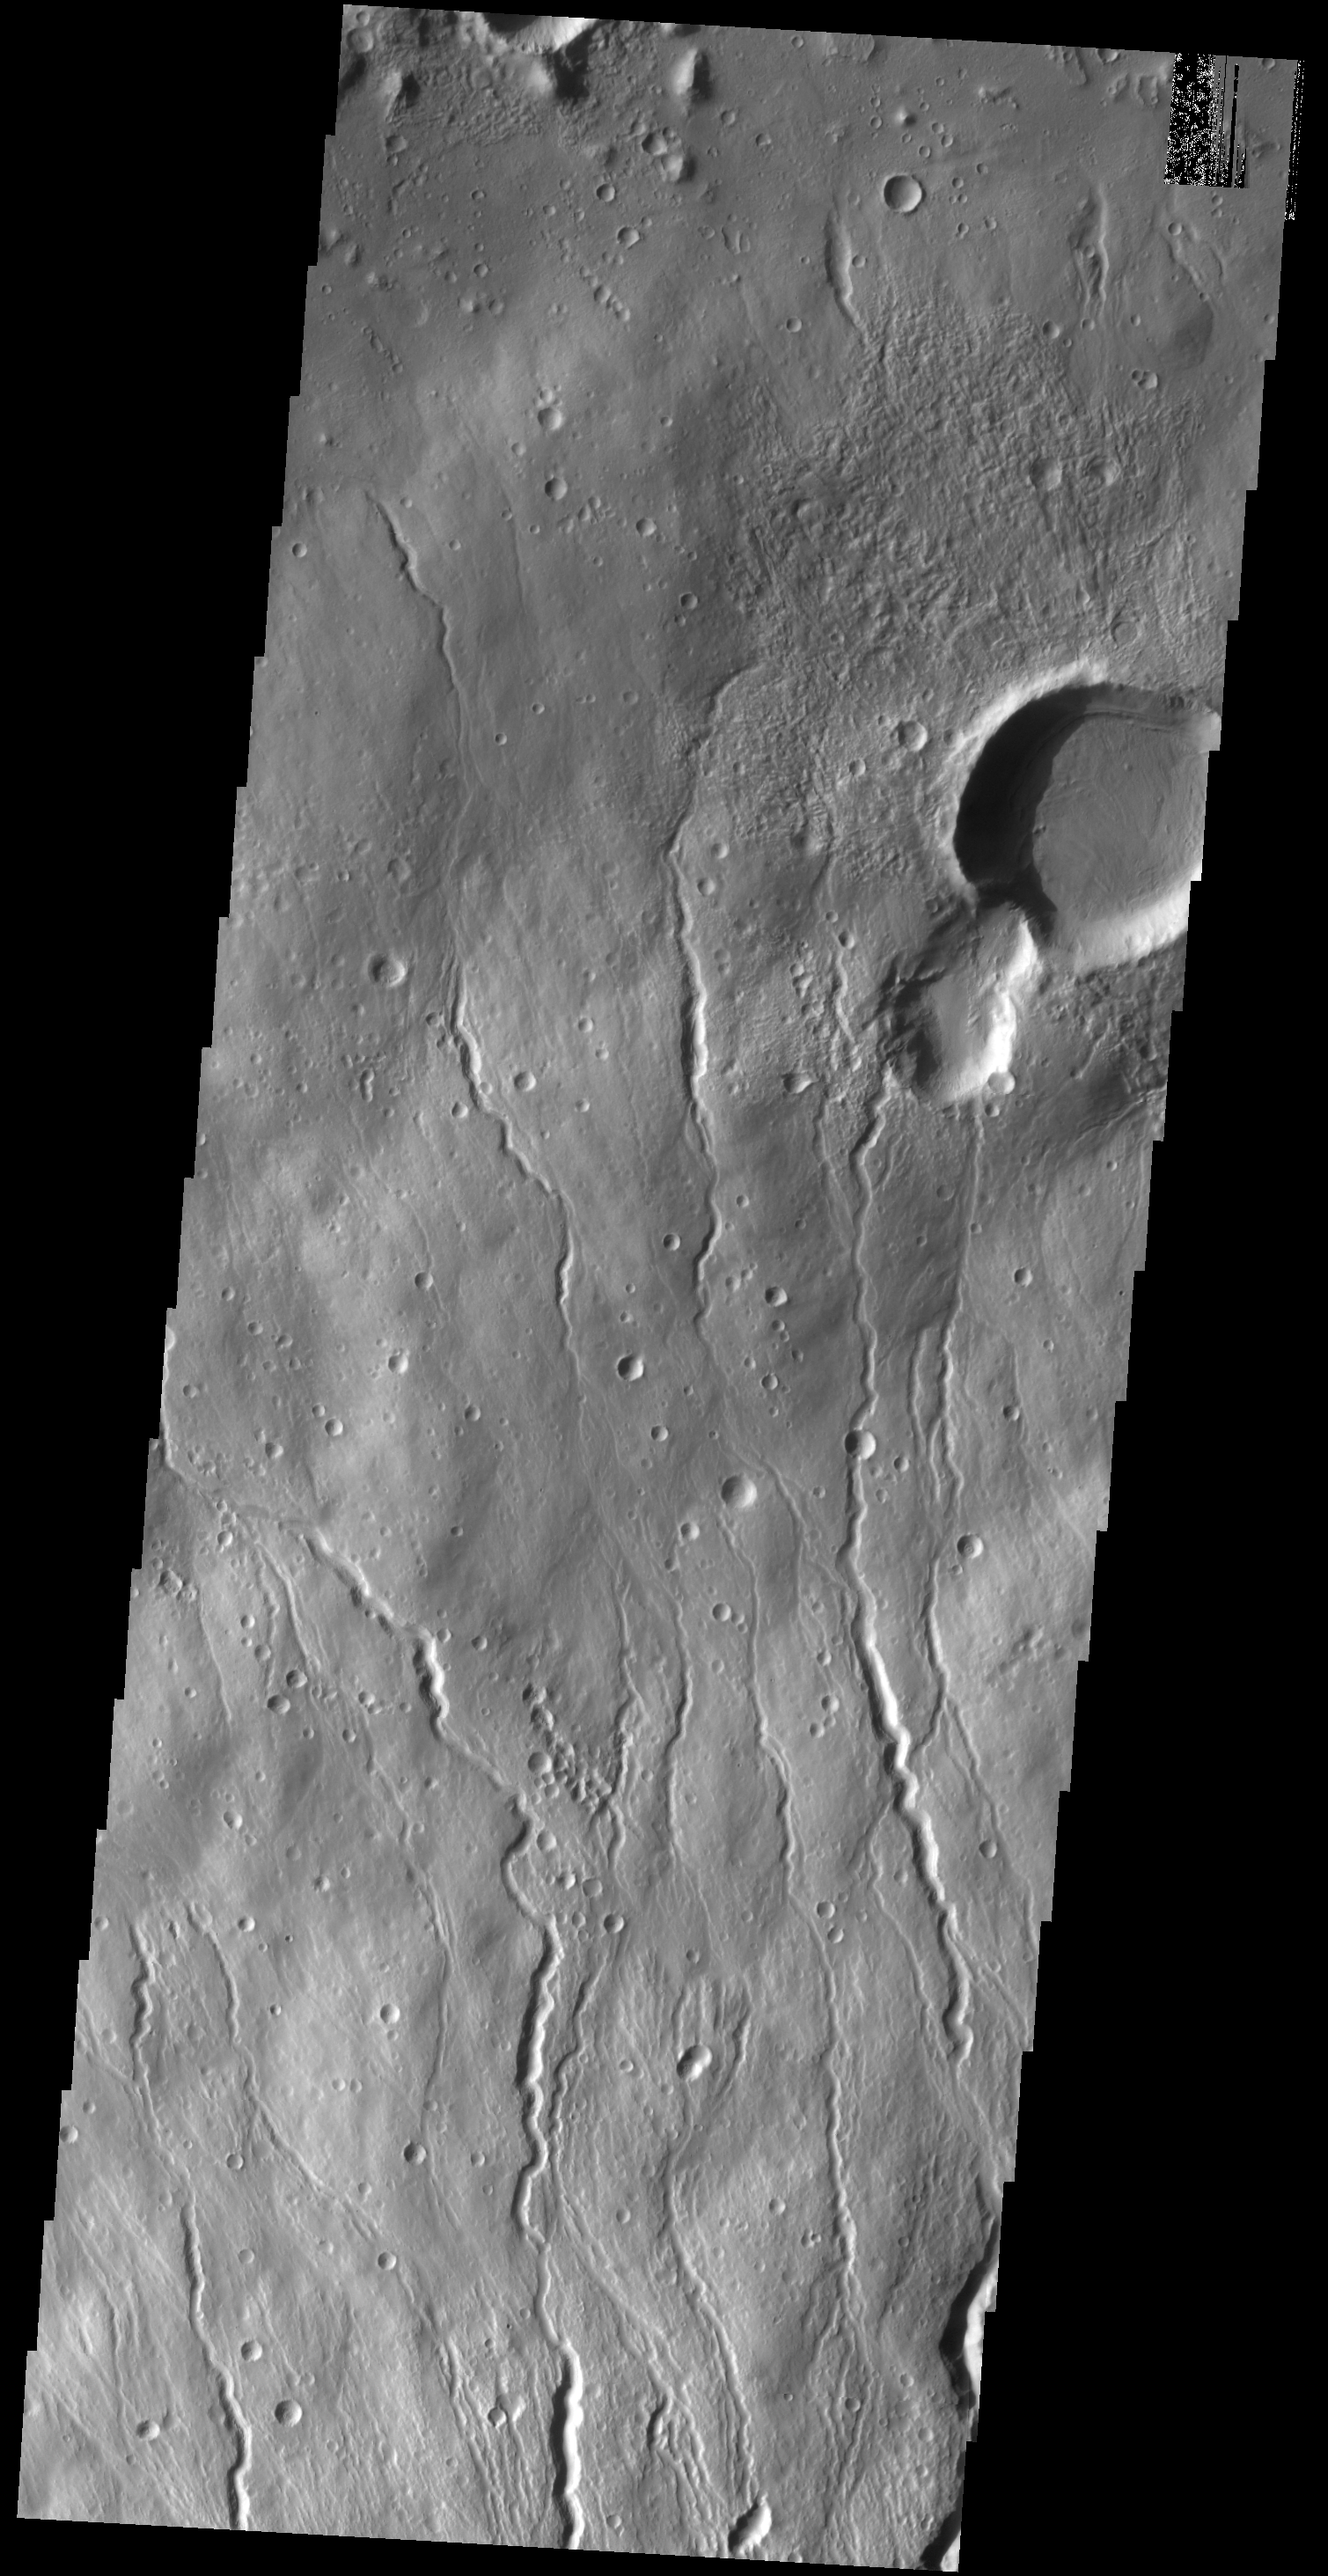

Hecates Tholus

This VIS image shows part of the northern flank of Hecates Tholus, which is located on the northern part of the Elysium Volcanic Complex.

Credit: NASA/JPL-Caltech/ASU